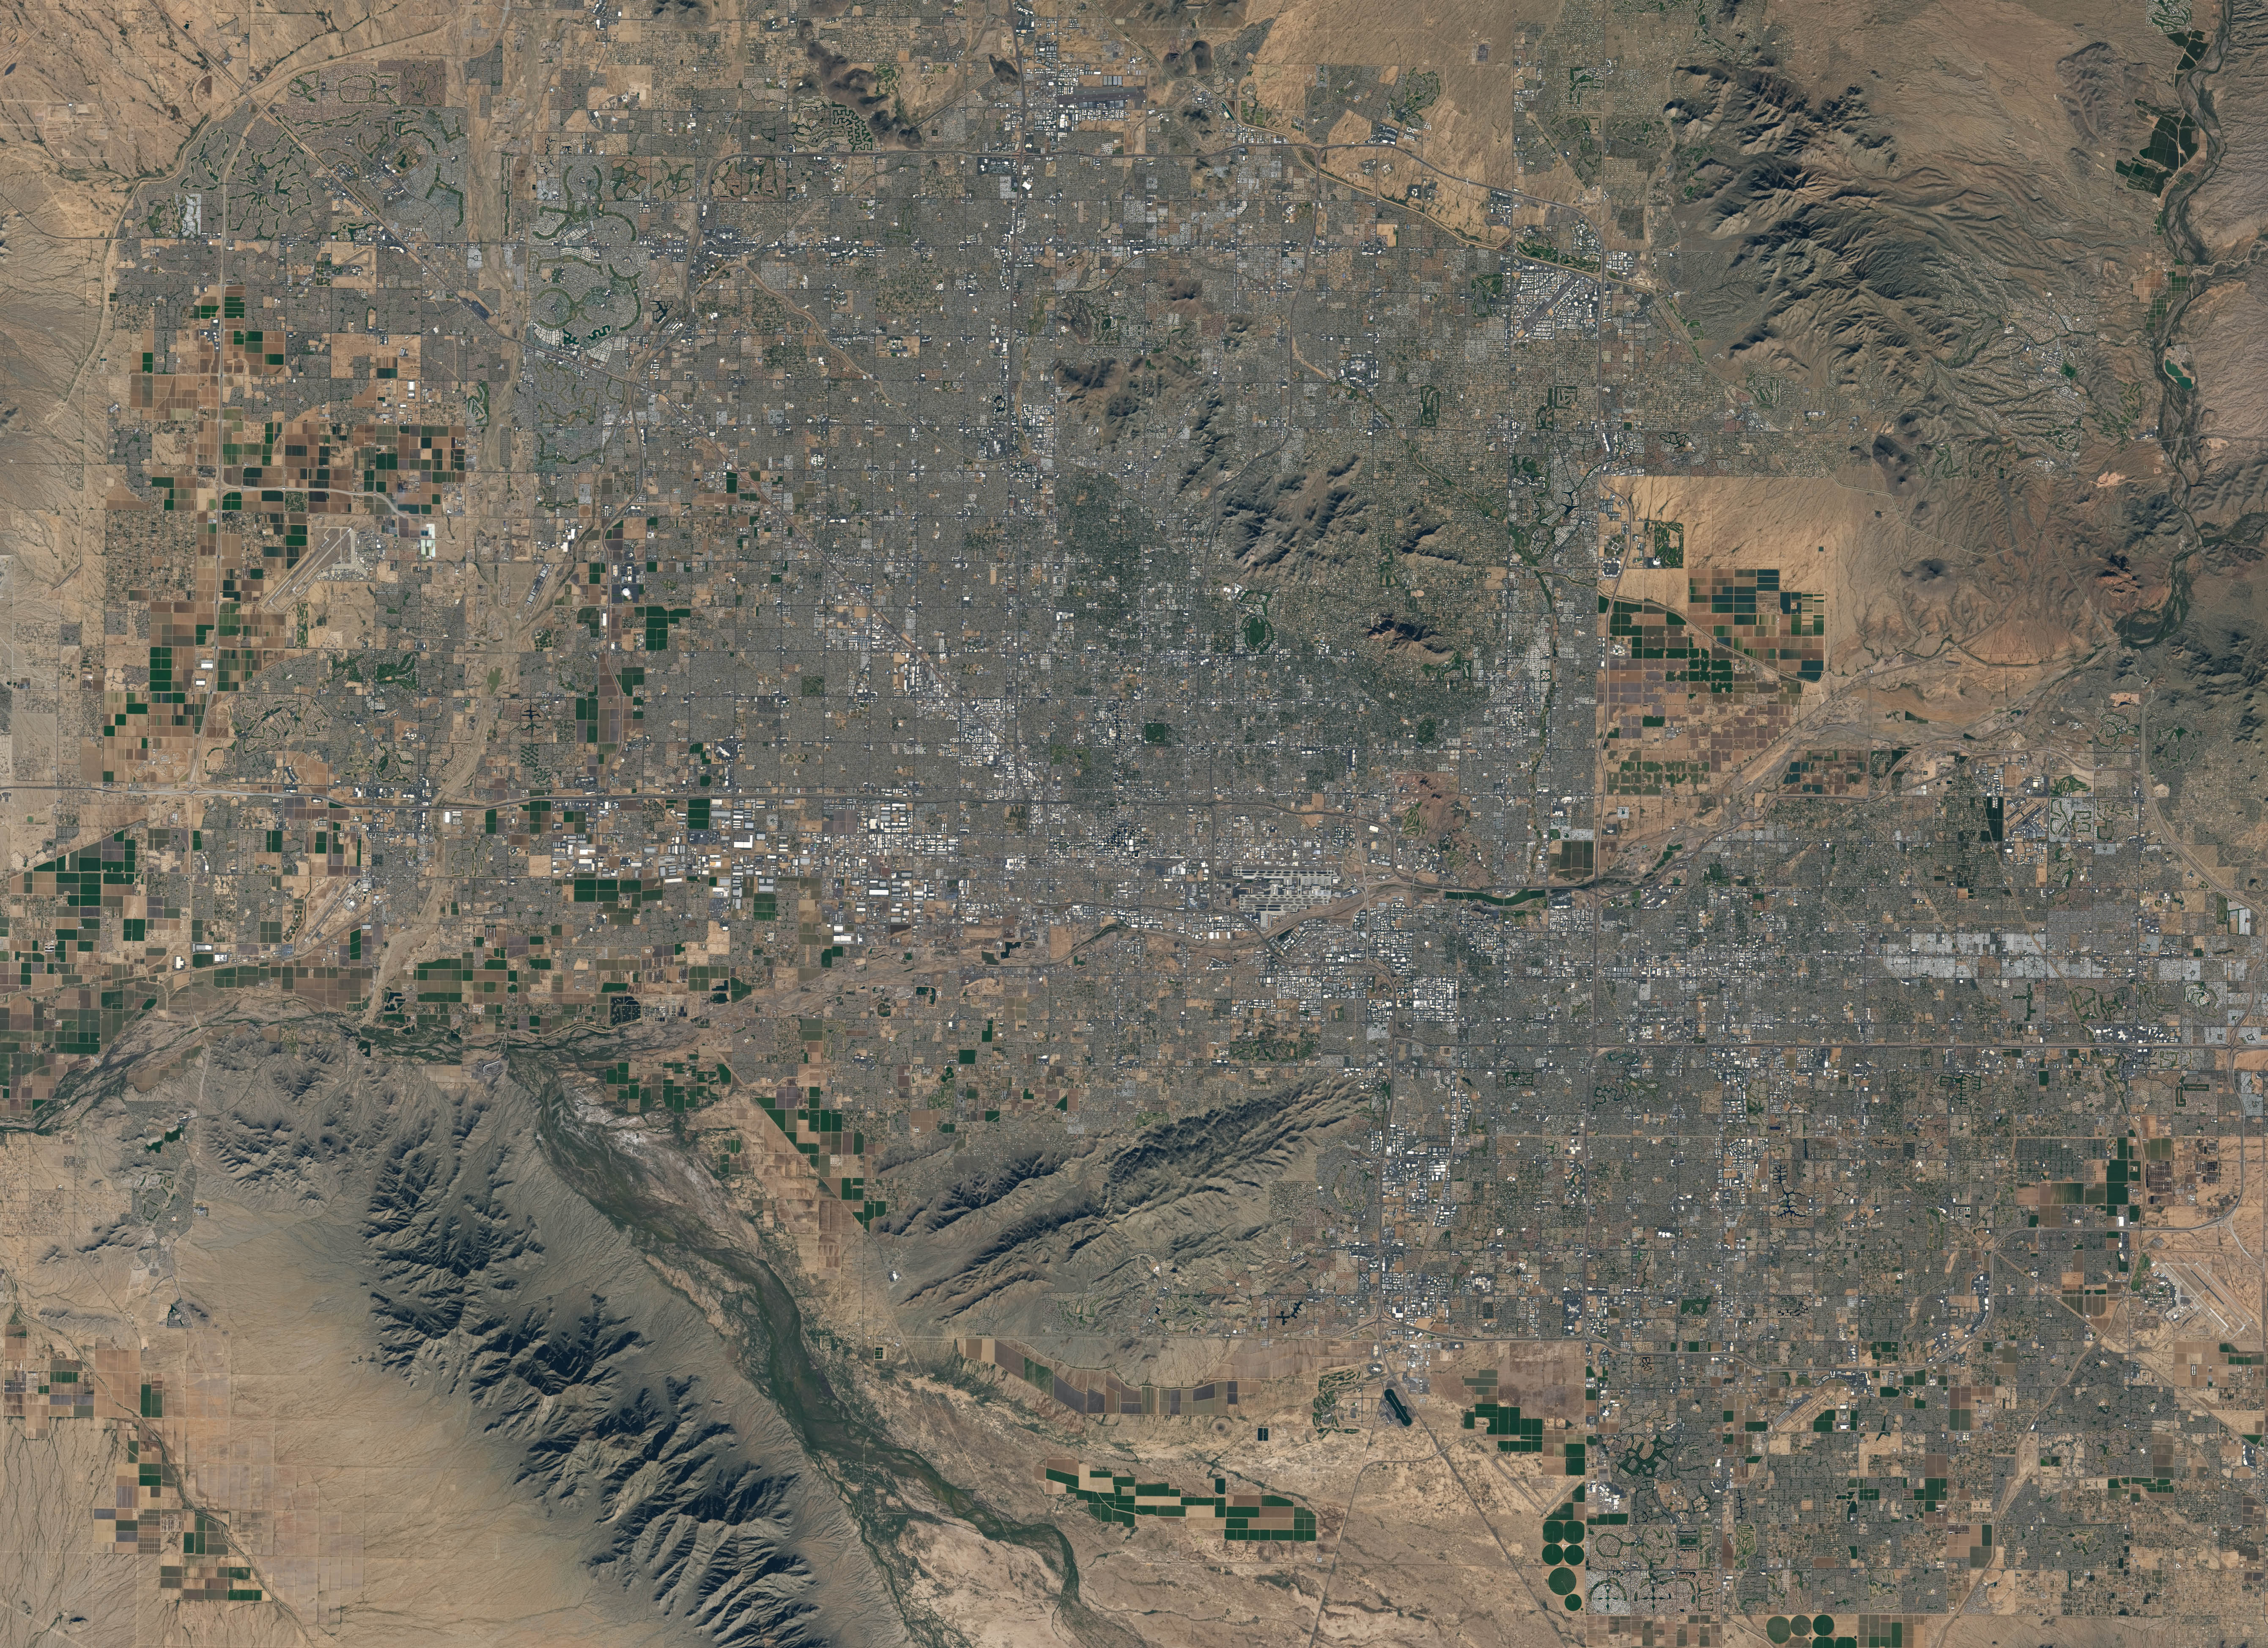

NASA Satellite Captures Super Bowl Cities - Phoenix

Landsat 7 image of Phoenix, Arizona acquired November 28, 2014. Landsat 7 is a U.S. satellite used to acquire remotely sensed images of the Earth's land surface and surrounding coastal regions. It is maintained by the Landsat 7 Project Science Office at the NASA Goddard Space Flight Center in Greenbelt, MD. Landsat satellites have been acquiring images of the Earth’s land surface since 1972. Currently there are more than 2 million Landsat images in the National Satellite Land Remote Sensing Data Archive.

Credit: NASA/GSFC/Landsat 7